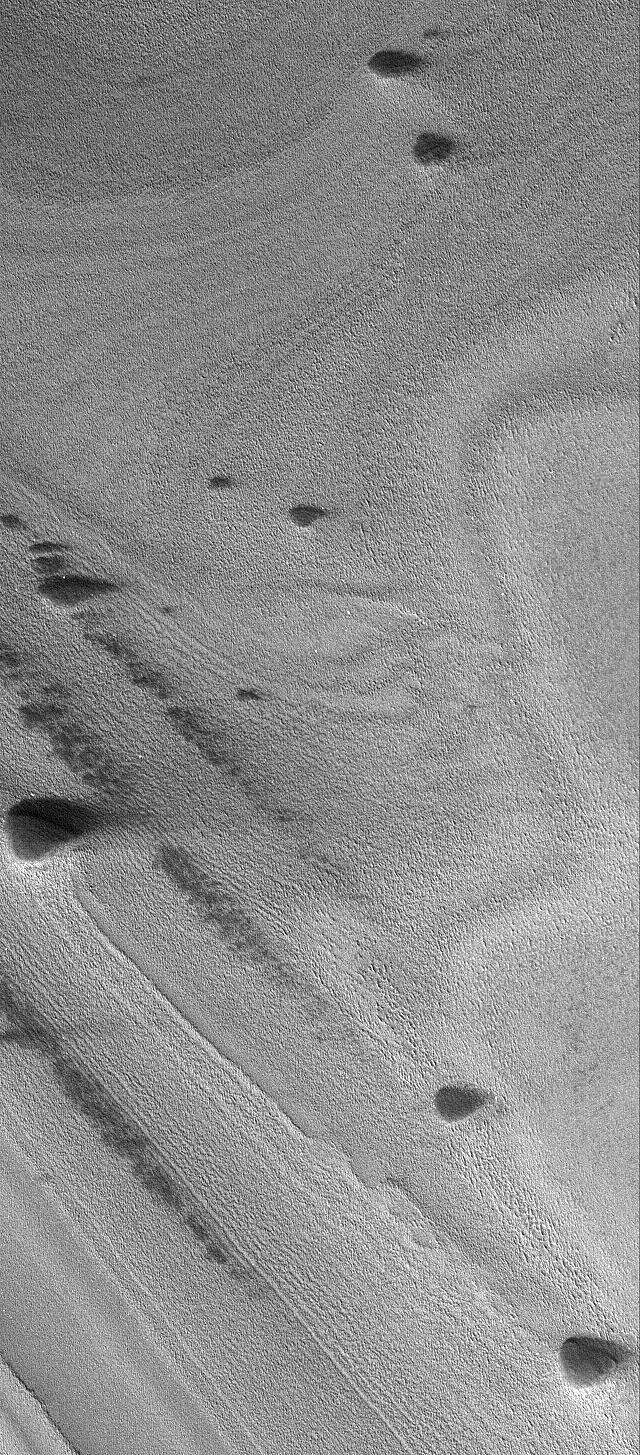

North Polar Features

28 November 2004
This Mars Global Surveyor (MGS) Mars Orbiter Camera (MOC) image shows banded terrain of the north polar region of Mars. The bands are exposures of layered material, possibly composed of dust and ice. The dark, rounded to elliptical mounds in this image might be the locations of ancient sand dunes that were completely buried in the north polar layered material. In more recent times, these mounds have been exhumed from within the layered material. Alternatively, the dark features are not ancient, exhumed dunes, but perhaps the remnants of a dark layer of material that once covered the entire area shown in the image. These features are located near 79.9°N, 31.4°W. The image covers an area about 3 km (1.9 mi) wide. Sunlight illuminates the scene from the lower left.

Credit: NASA/JPL/Malin Space Science Systems